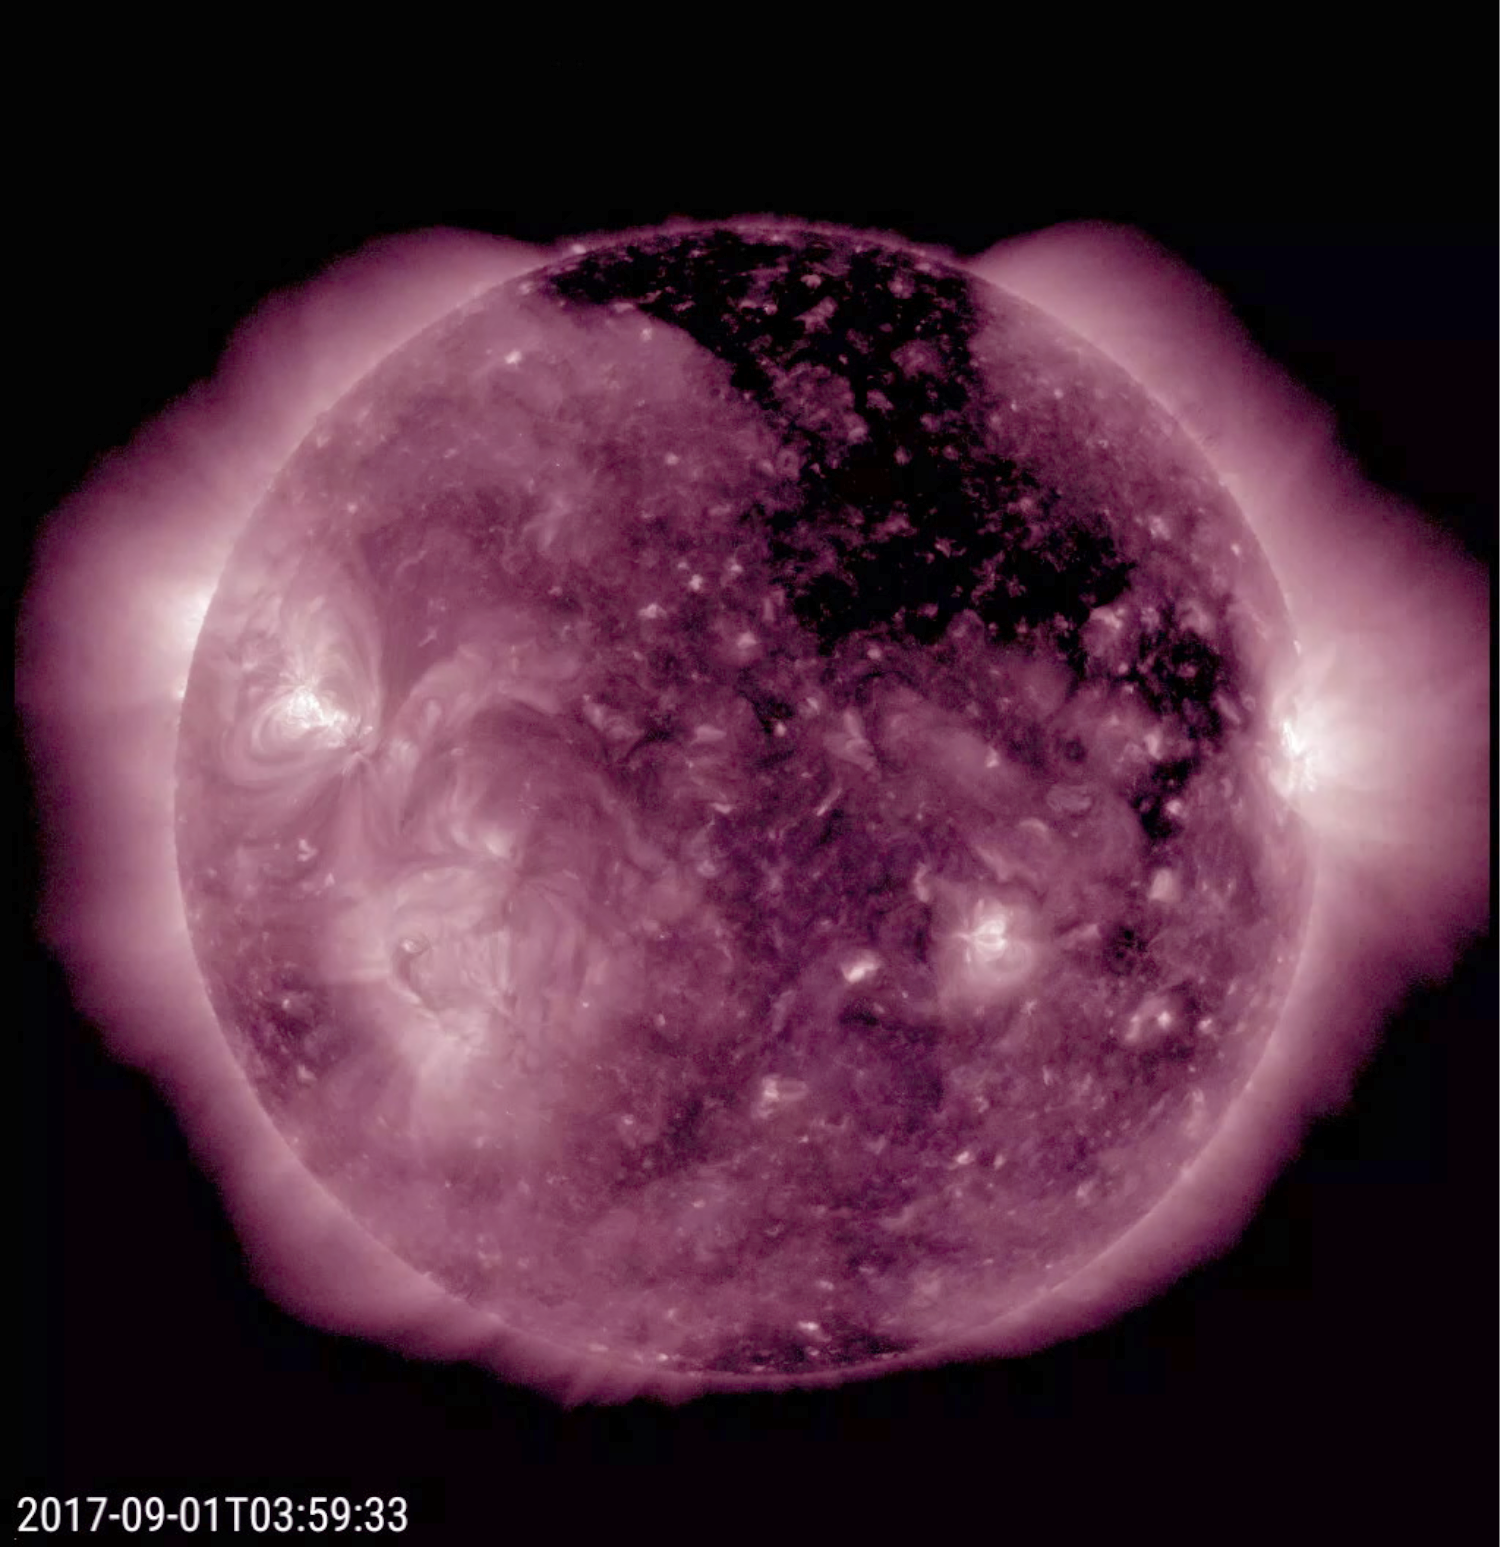

Extensive Coronal Hole

A large coronal hole has been spewing solar wind particles in the general direction of Earth over the past few days (Aug. 31- Sept. 1, 2017). It is the extensive dark area that stretches from the top of the sun and angles down to the right. Coronal holes are areas of open magnetic field, which allow charge particles to escape into space. They appear dark in certain wavelengths of extreme ultraviolet light such as shown here. These clouds of particles can cause aurora to appear, particularly in higher latitude regions.

Movies
PIA21942_Cor_Hole_211_Sept_big.mp4
PIA21942_Cor_Hole_211_Sept_sm.mp4

SDO is managed by NASA’s Goddard Space Flight Center, Greenbelt, Maryland, for NASA’s Science Mission Directorate, Washington. Its Atmosphere Imaging Assembly was built by the Lockheed Martin Solar Astrophysics Laboratory (LMSAL), Palo Alto, California.

Credit: NASA/GSFC/Solar Dynamics Observatory